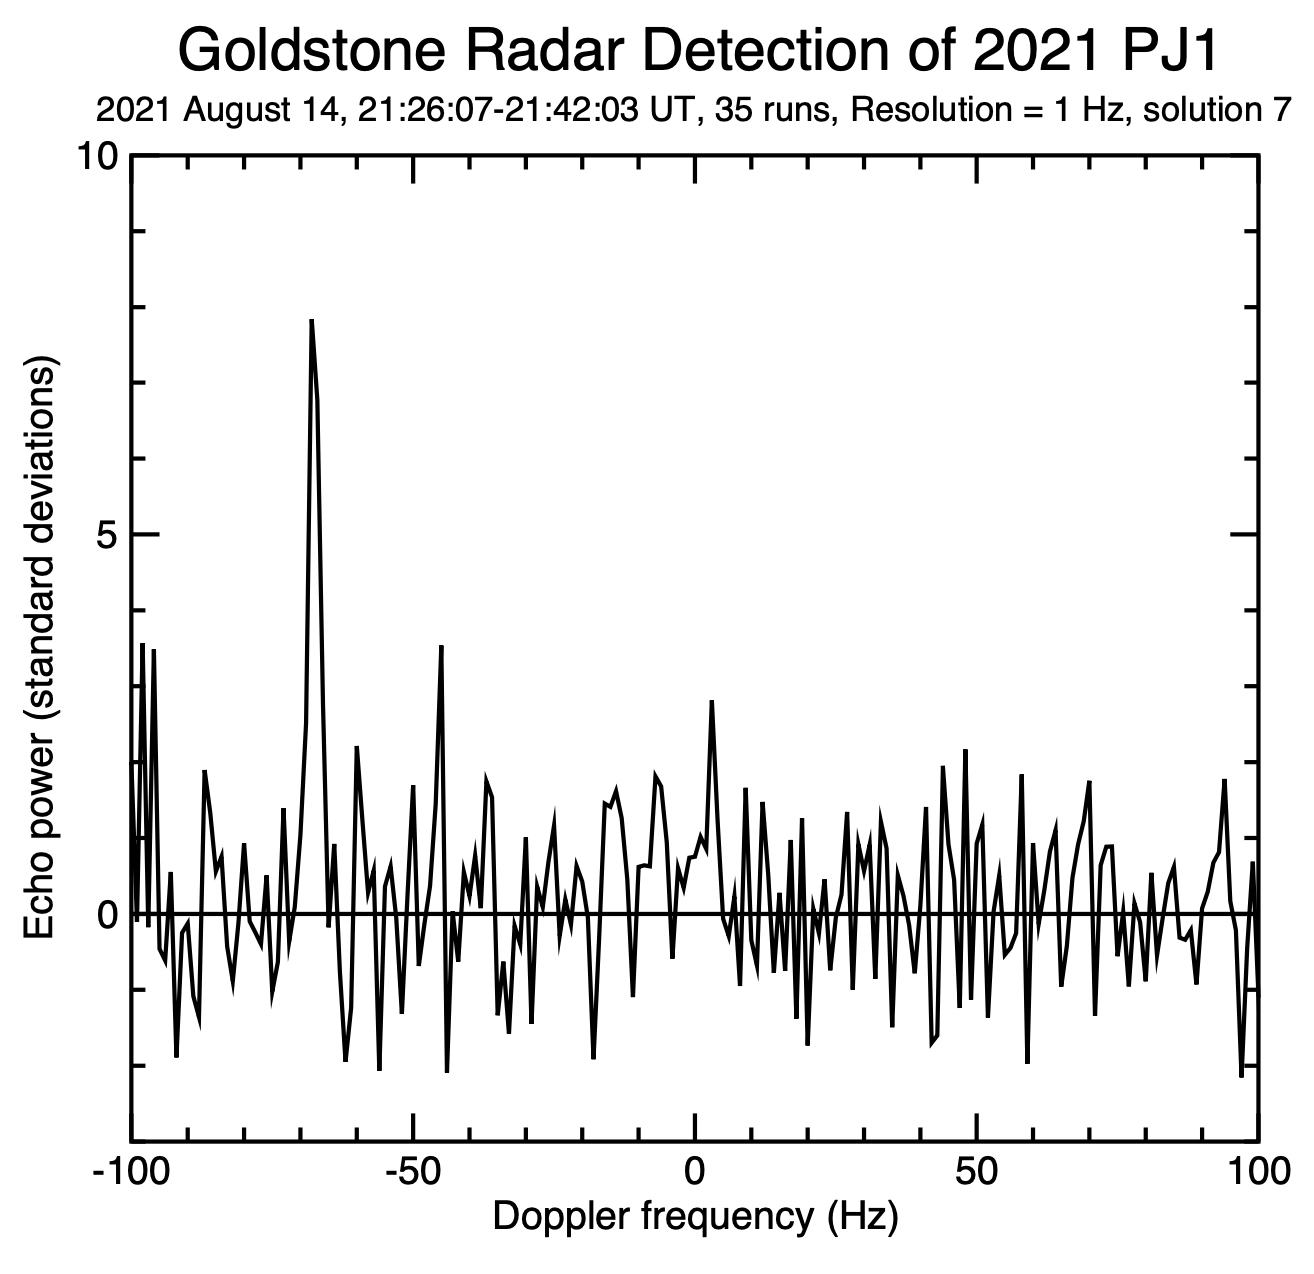

The Doppler Spike of Asteroid 2021 PJ1

This figure represents the 1,000th near-Earth asteroid (NEA) to be detected by planetary radar since 1968. Being only 65 to 100 feet (20 to 30 meters) wide, asteroid 2021 PJ1 was too small to be imaged in any detail, but the powerful 70-meter (230-foot) Deep Space Station 14 (DSS-14) antenna at the Deep Space Network’s Goldstone Deep Space Complex near Barstow, California, was able to measure the Doppler frequency of the radio waves that reflected off the object’s surface. The data was recorded for 16 minutes between 2:26 p.m. and 2:42 p.m. PDT on Aug. 14, 2021.

The figure shows radar echo signal strength on the vertical axis versus Doppler frequency (in units of hertz, or Hz) on the horizontal axis. The strong spike at a value of minus 70 Hz is the reflected signal (or “echo”) from 2021 PJ1; the other, smaller spikes are receiver noise, which is like the static on an AM radio if there aren’t any nearby stations.

Using this information, scientists at NASA’s Jet Propulsion Laboratory in Southern California could more accurately calculate the asteroid’s velocity, its distance from Earth and its future motion around the Sun.

These observations used a prediction – known as an “ephemeris” – that had relatively large uncertainties because the asteroid had been discovered only a few days earlier. If the original prediction had been perfect, the radar echo would appear at zero Hz. The fact that the radar echo is at minus 70 Hz indicates a correction could be made to the predicted velocity of minus 2.7 miles per hour (minus 1.2 meters per second). This measurement also reduced the uncertainty in the asteroid’s distance from Earth from 1,300 miles (2,100 kilometers) to 5.2 miles (8.3 kilometers) – a reduction of a factor of about 250.

Credit: NASA/JPL-Caltech